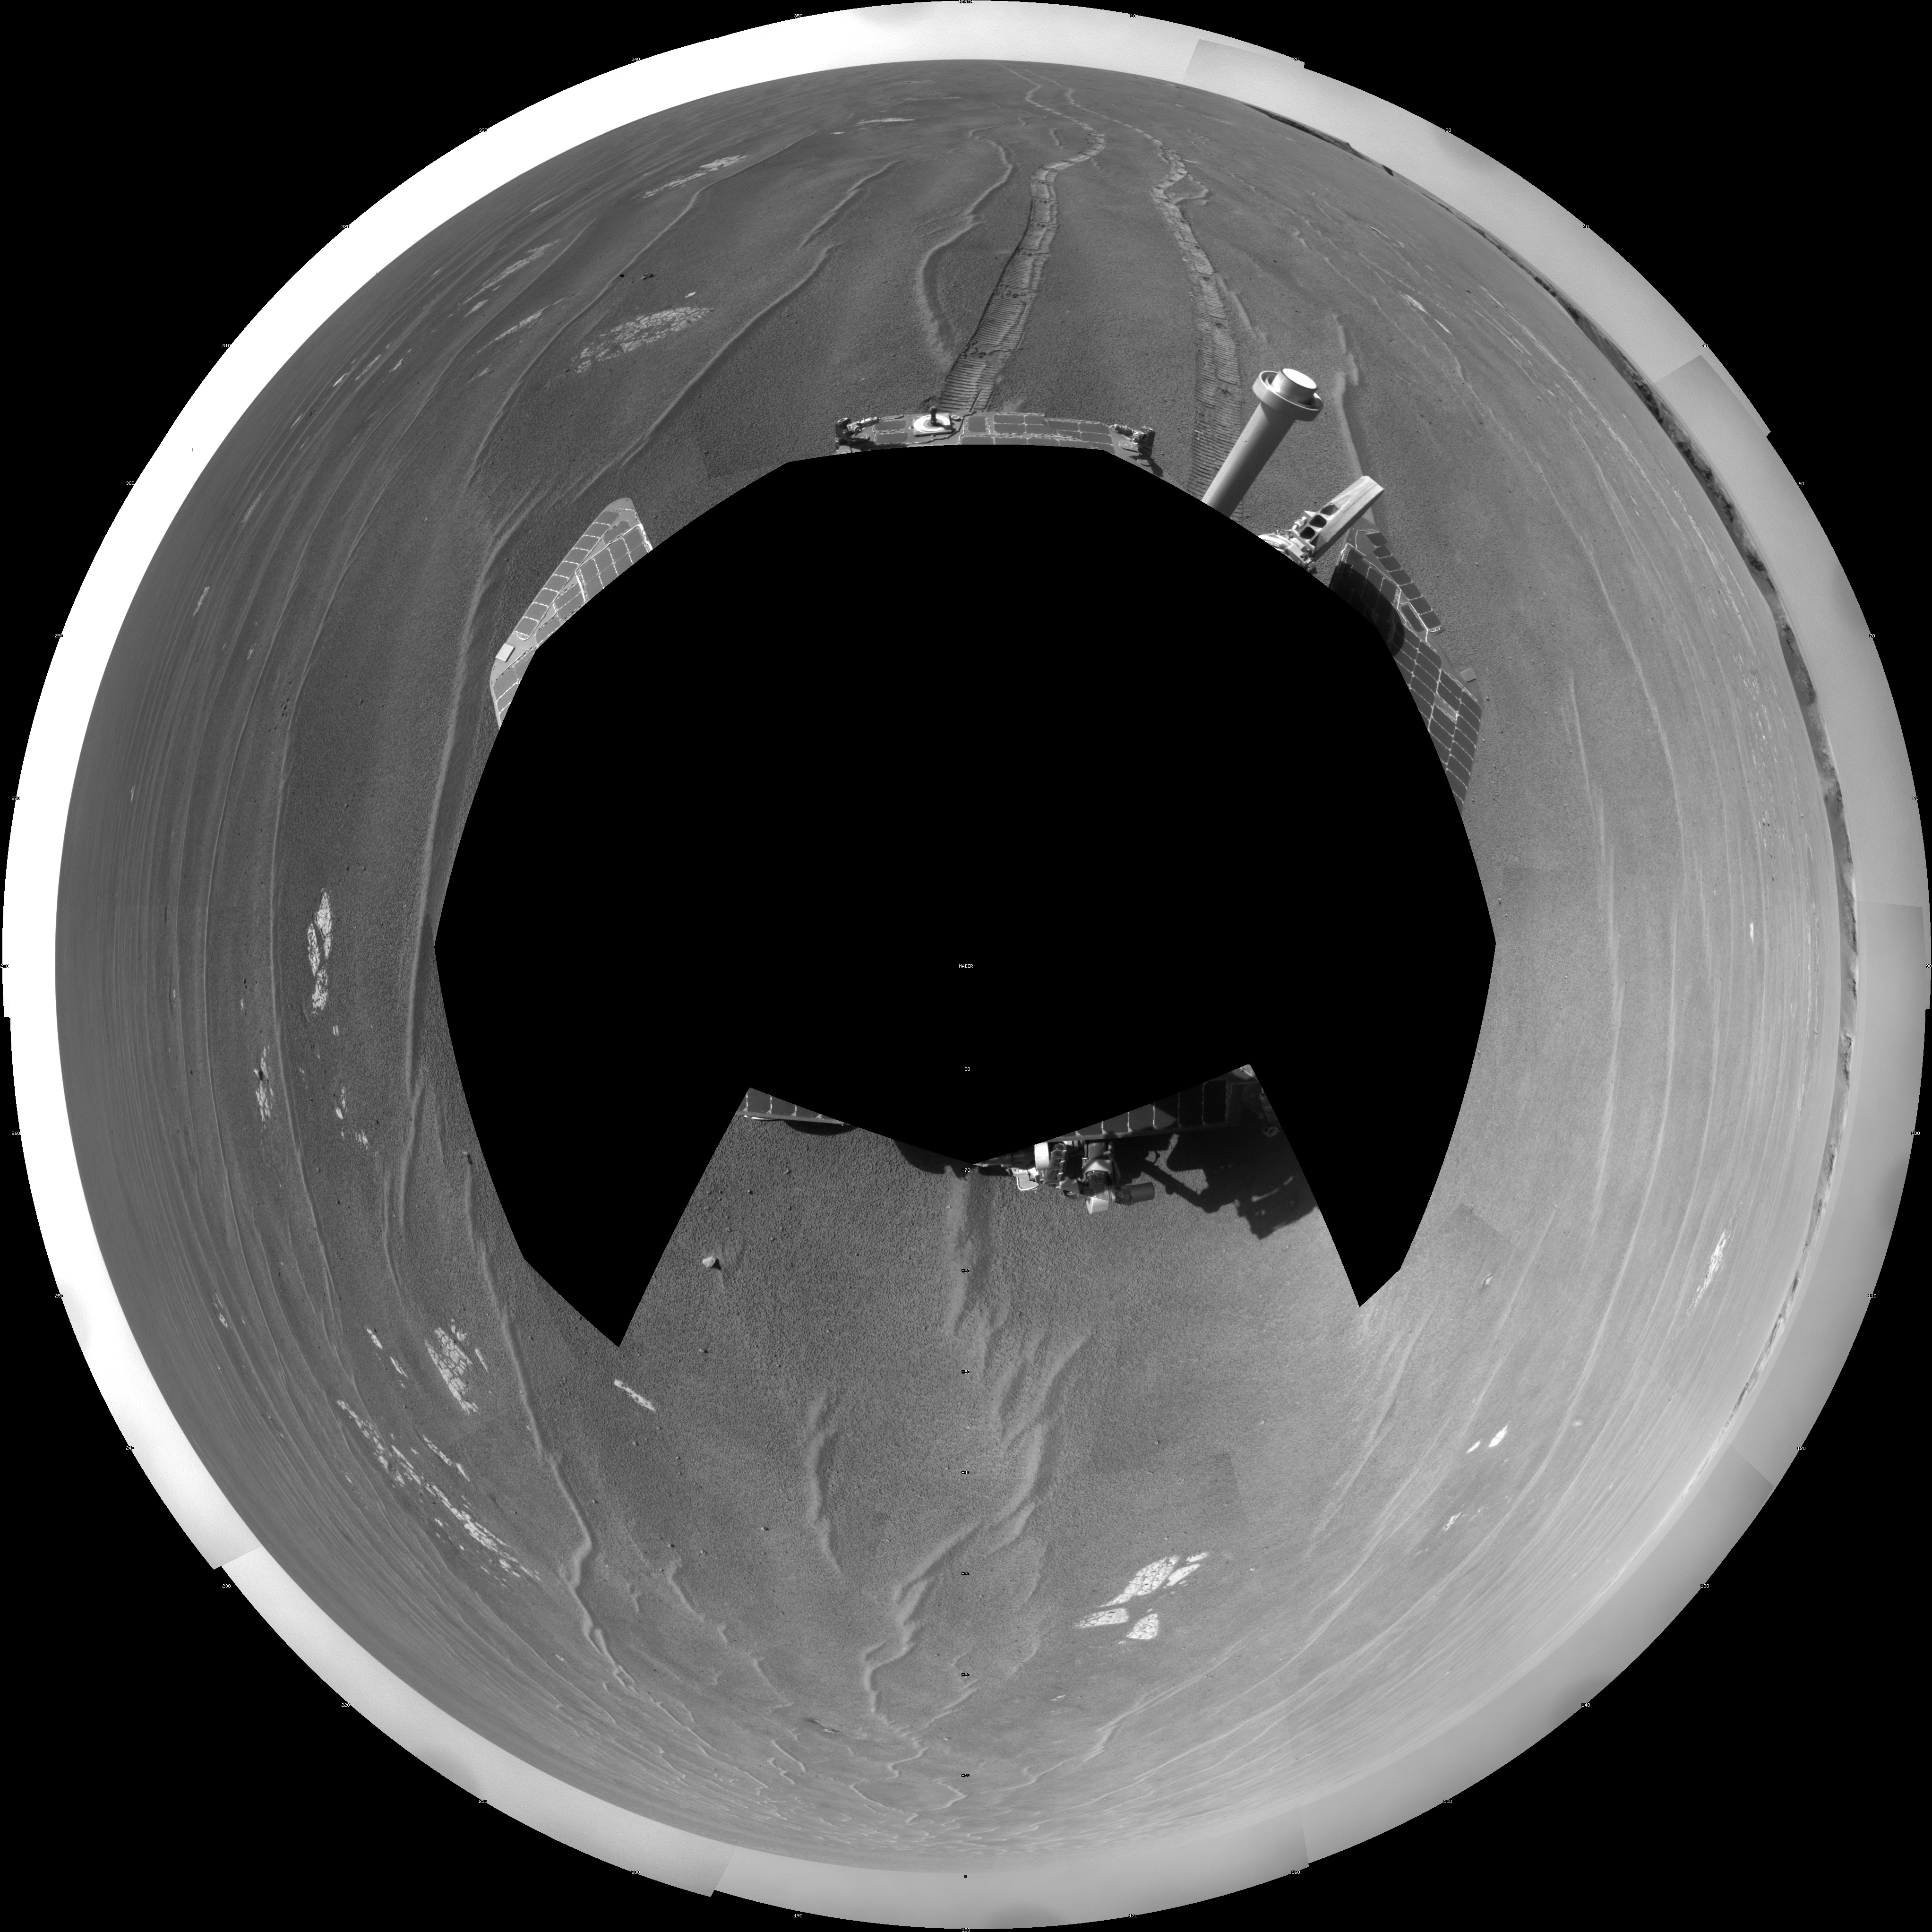

View from West of Victoria Crater, Sol 1664 (Polar)

NASA’s Mars Exploration Rover Opportunity used its navigation camera to take the images combined into this full-circle view of the rover’s surroundings on the 1,664th Martian day, or sol, of Opportunity’s surface mission (September 28, 2008). Opportunity had driven 152.8 meters (501 feet) southward on the preceding sol, reaching this location on the west side of Victoria Crater. Maps of the traverse to this point are at http://marsrovers.jpl.nasa.gov/mission/tm-opportunity/opportunity-sol1664.html.

Rover tracks from the Sol 1663 drive extend northward in the image. For scale, the two parallel tracks are about 1 meter (39 inches) apart. To the right of center, Victoria Crater is visible from the north-northeast to the east-southeast.

This view is presented as a polar projection with geometric seam correction.

Credit: NASA/JPL-Caltech